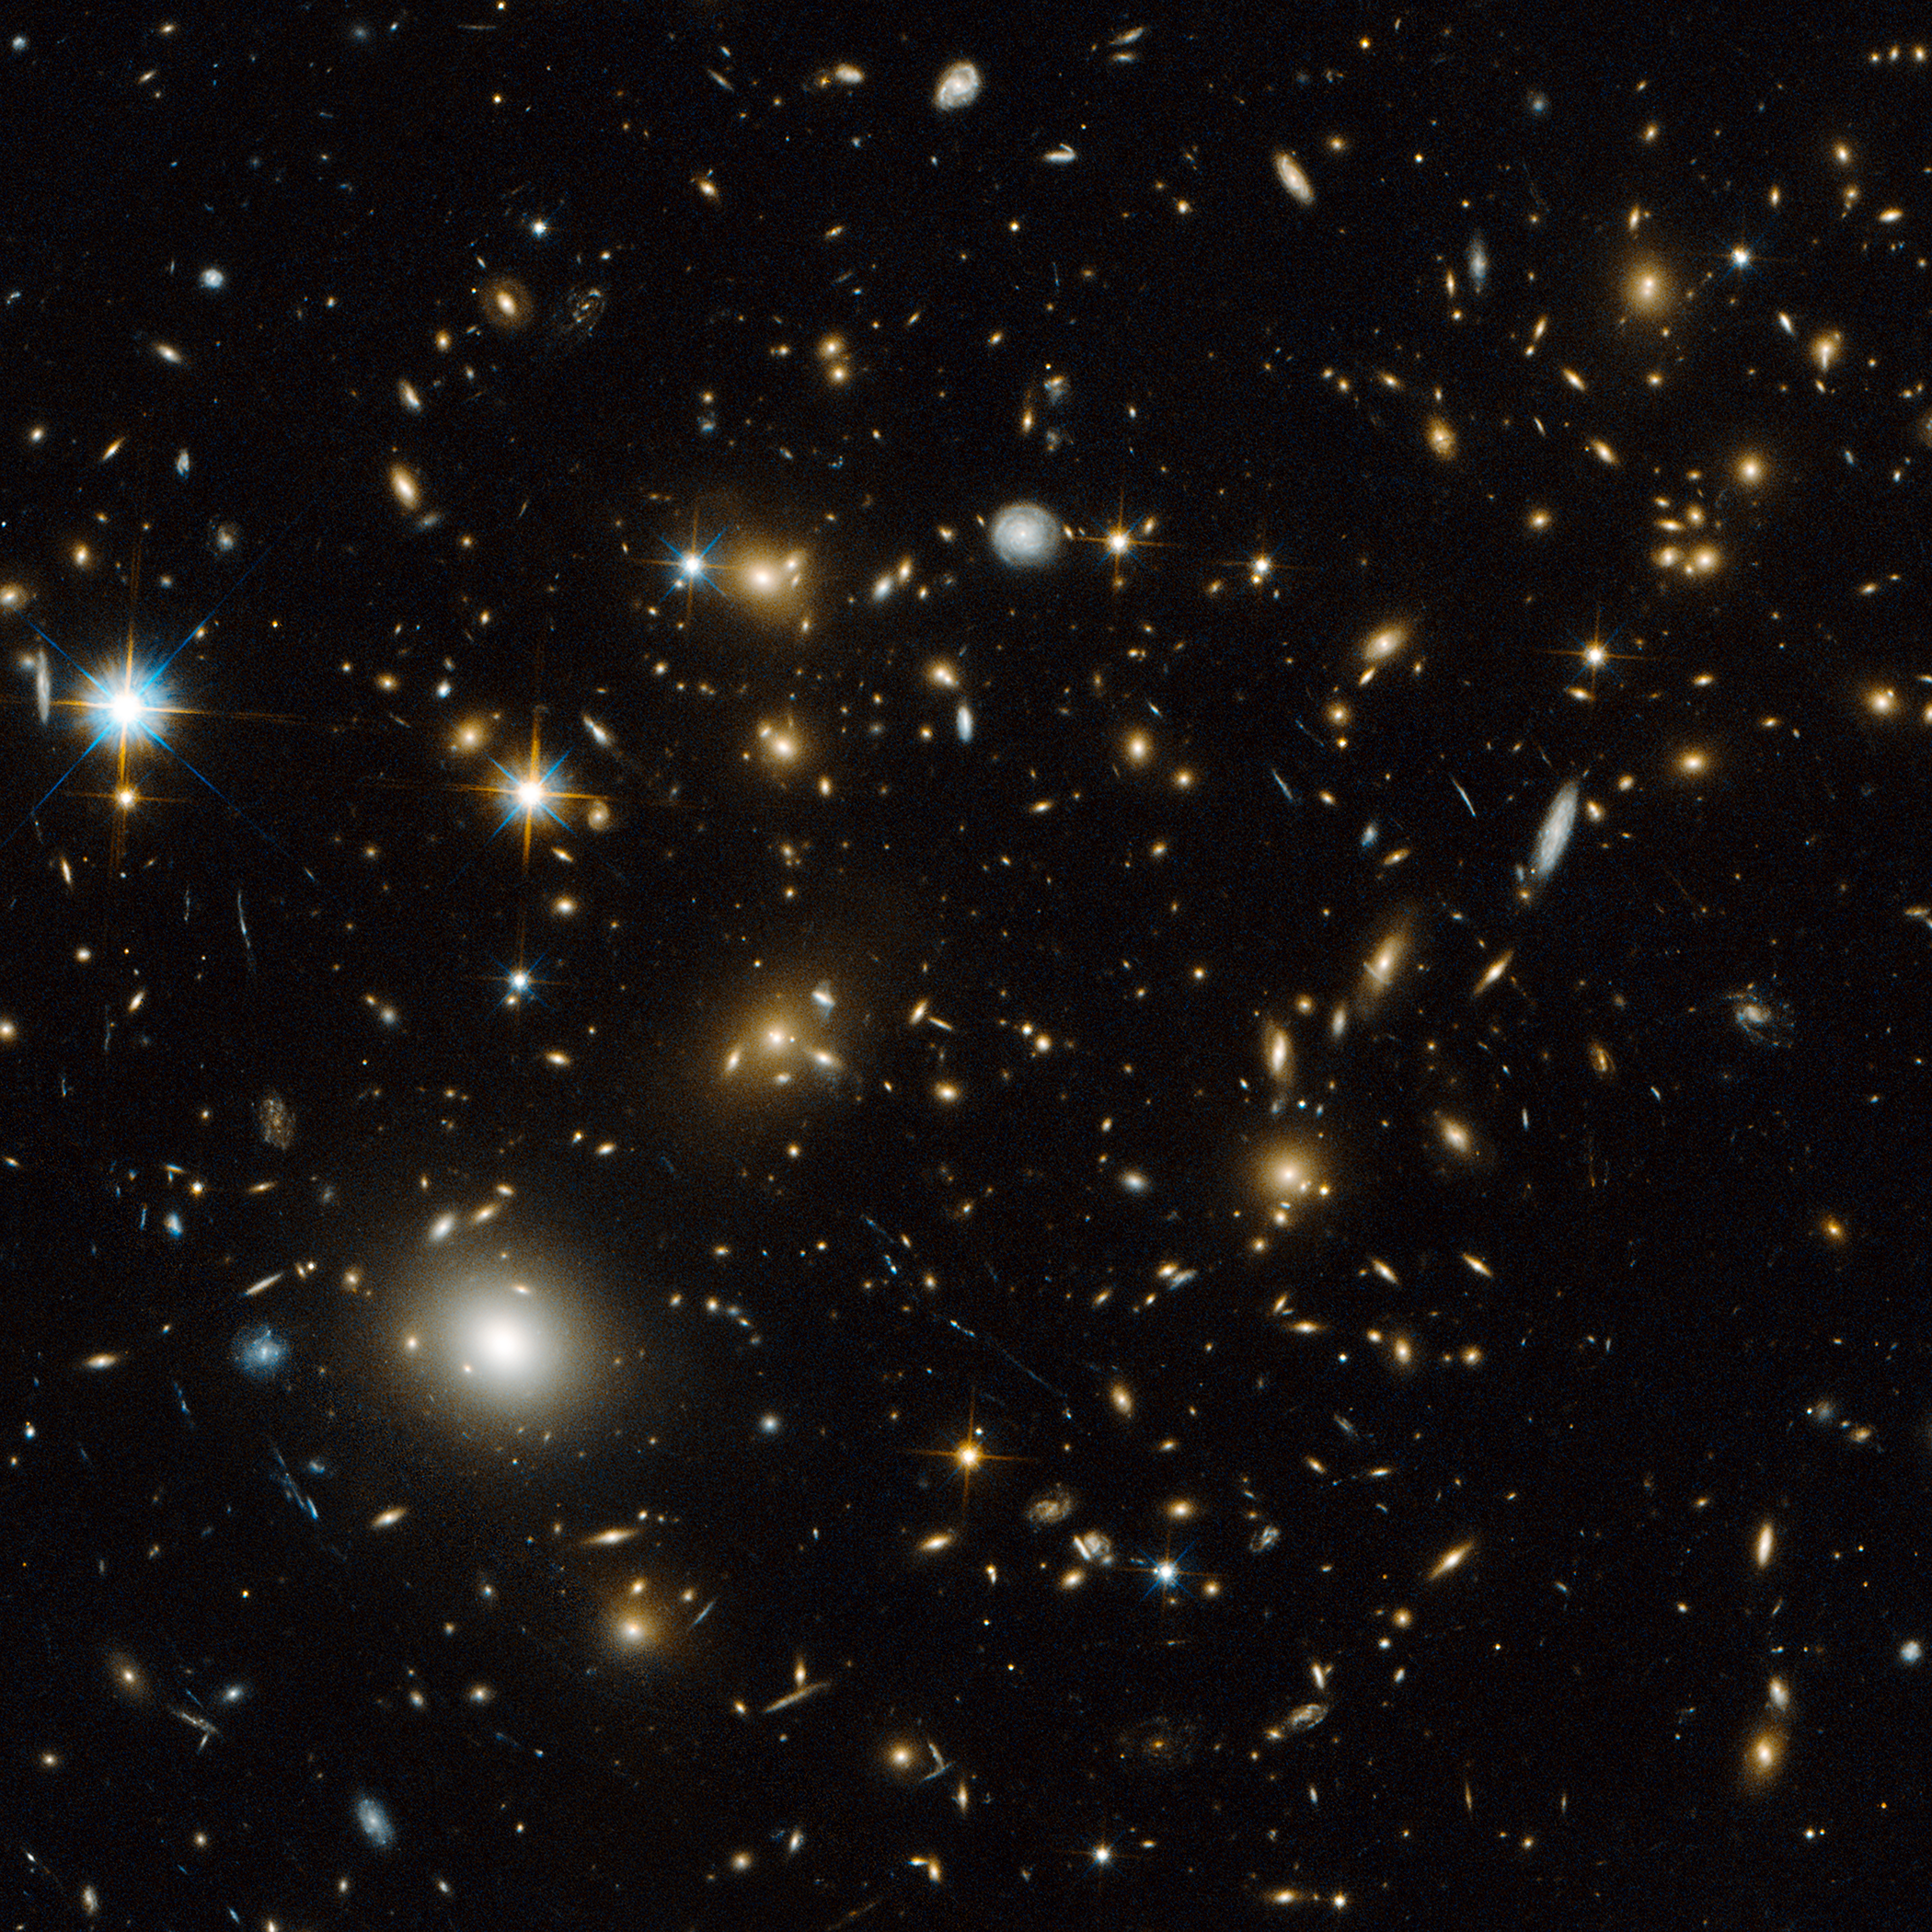

MACS J0717.5+3745

Object Name: MACS J0717.5+3745
Object Description: Galaxy Cluster and Gravitational Lens
Instrument: HST/ACS/WFC
Filters: F606W (V) and F814W (I)

This image is a composite of separate exposures acquired by the ACS instrument on the Hubble Space Telescope (HST). Several filters were used to sample broad wavelength ranges. The color results from assigning different hues (colors) to each monochromatic (grayscale) image associated with an individual filter. In this case, the assigned colors are: Blue: F606W (V) Green: F606W (V) + F814W (I) Red: F814W (I)

Credit: NASA, ESA, and H. Ebeling (University of Hawaii)